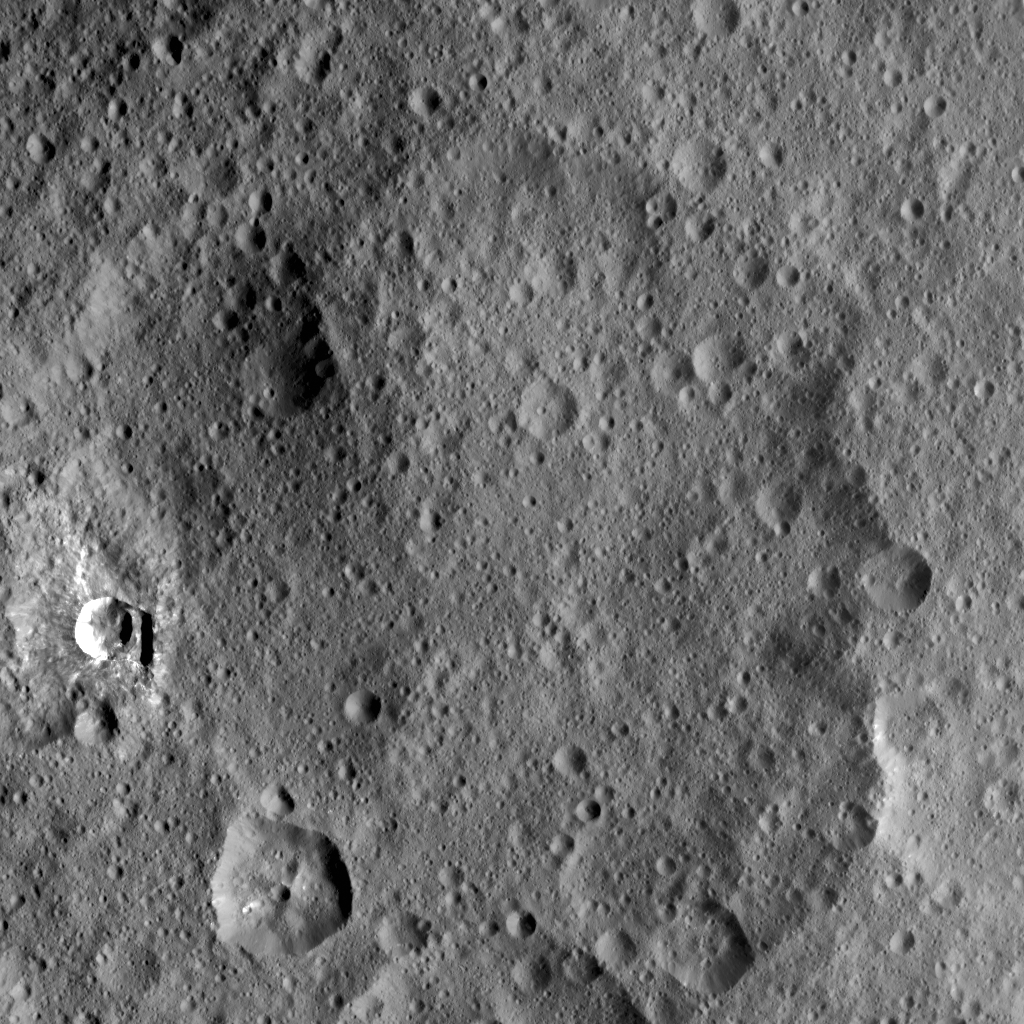

Duginavi and Oxo

Annotated Version

This image taken by NASA’s Dawn spacecraft shows Duginavi Crater, a large (96 miles, 155 kilometers in diameter) crater on Ceres. Duginavi’s degraded rim barely stands out in this picture, which indicates this feature is very old.

There are several factors that alter and eventually erase the shapes of geological features on bodies that do not have an atmosphere. These include gravity, which is responsible for landslides and scarps. The formation of newer craters, and the material that gets ejected in the process, has smoothed over craters such as Duginavi.

Duginavi hosts the small Oxo Crater, recognizable by its bright rim and ejecta. Oxo is the first site at which ice was discovered on Ceres.

Duginavi is named for an agriculture god of the Kogi people of northern Colombia. Oxo bears the name of the god of agriculture in Afro-Brazilian beliefs of Yoruba derivation. These features can be found on the global map of Ceres.

Dawn took this image on October 8, 2015, from its high-altitude mapping orbit, at a distance of about 915 miles (1,470 kilometers) above the surface. It has a resolution of 450 feet (140 meters) per pixel. The center coordinates of this image are 39 degrees north latitude, 8 degrees east longitude.

Dawn’s mission is managed by JPL for NASA’s Science Mission Directorate in Washington. Dawn is a project of the directorate’s Discovery Program, managed by NASA’s Marshall Space Flight Center in Huntsville, Alabama. UCLA is responsible for overall Dawn mission science. Orbital ATK Inc., in Dulles, Virginia, designed and built the spacecraft. The German Aerospace Center, Max Planck Institute for Solar System Research, Italian Space Agency and Italian National Astrophysical Institute are international partners on the mission team.

Credit: NASA/JPL-Caltech/UCLA/MPS/DLR/IDA